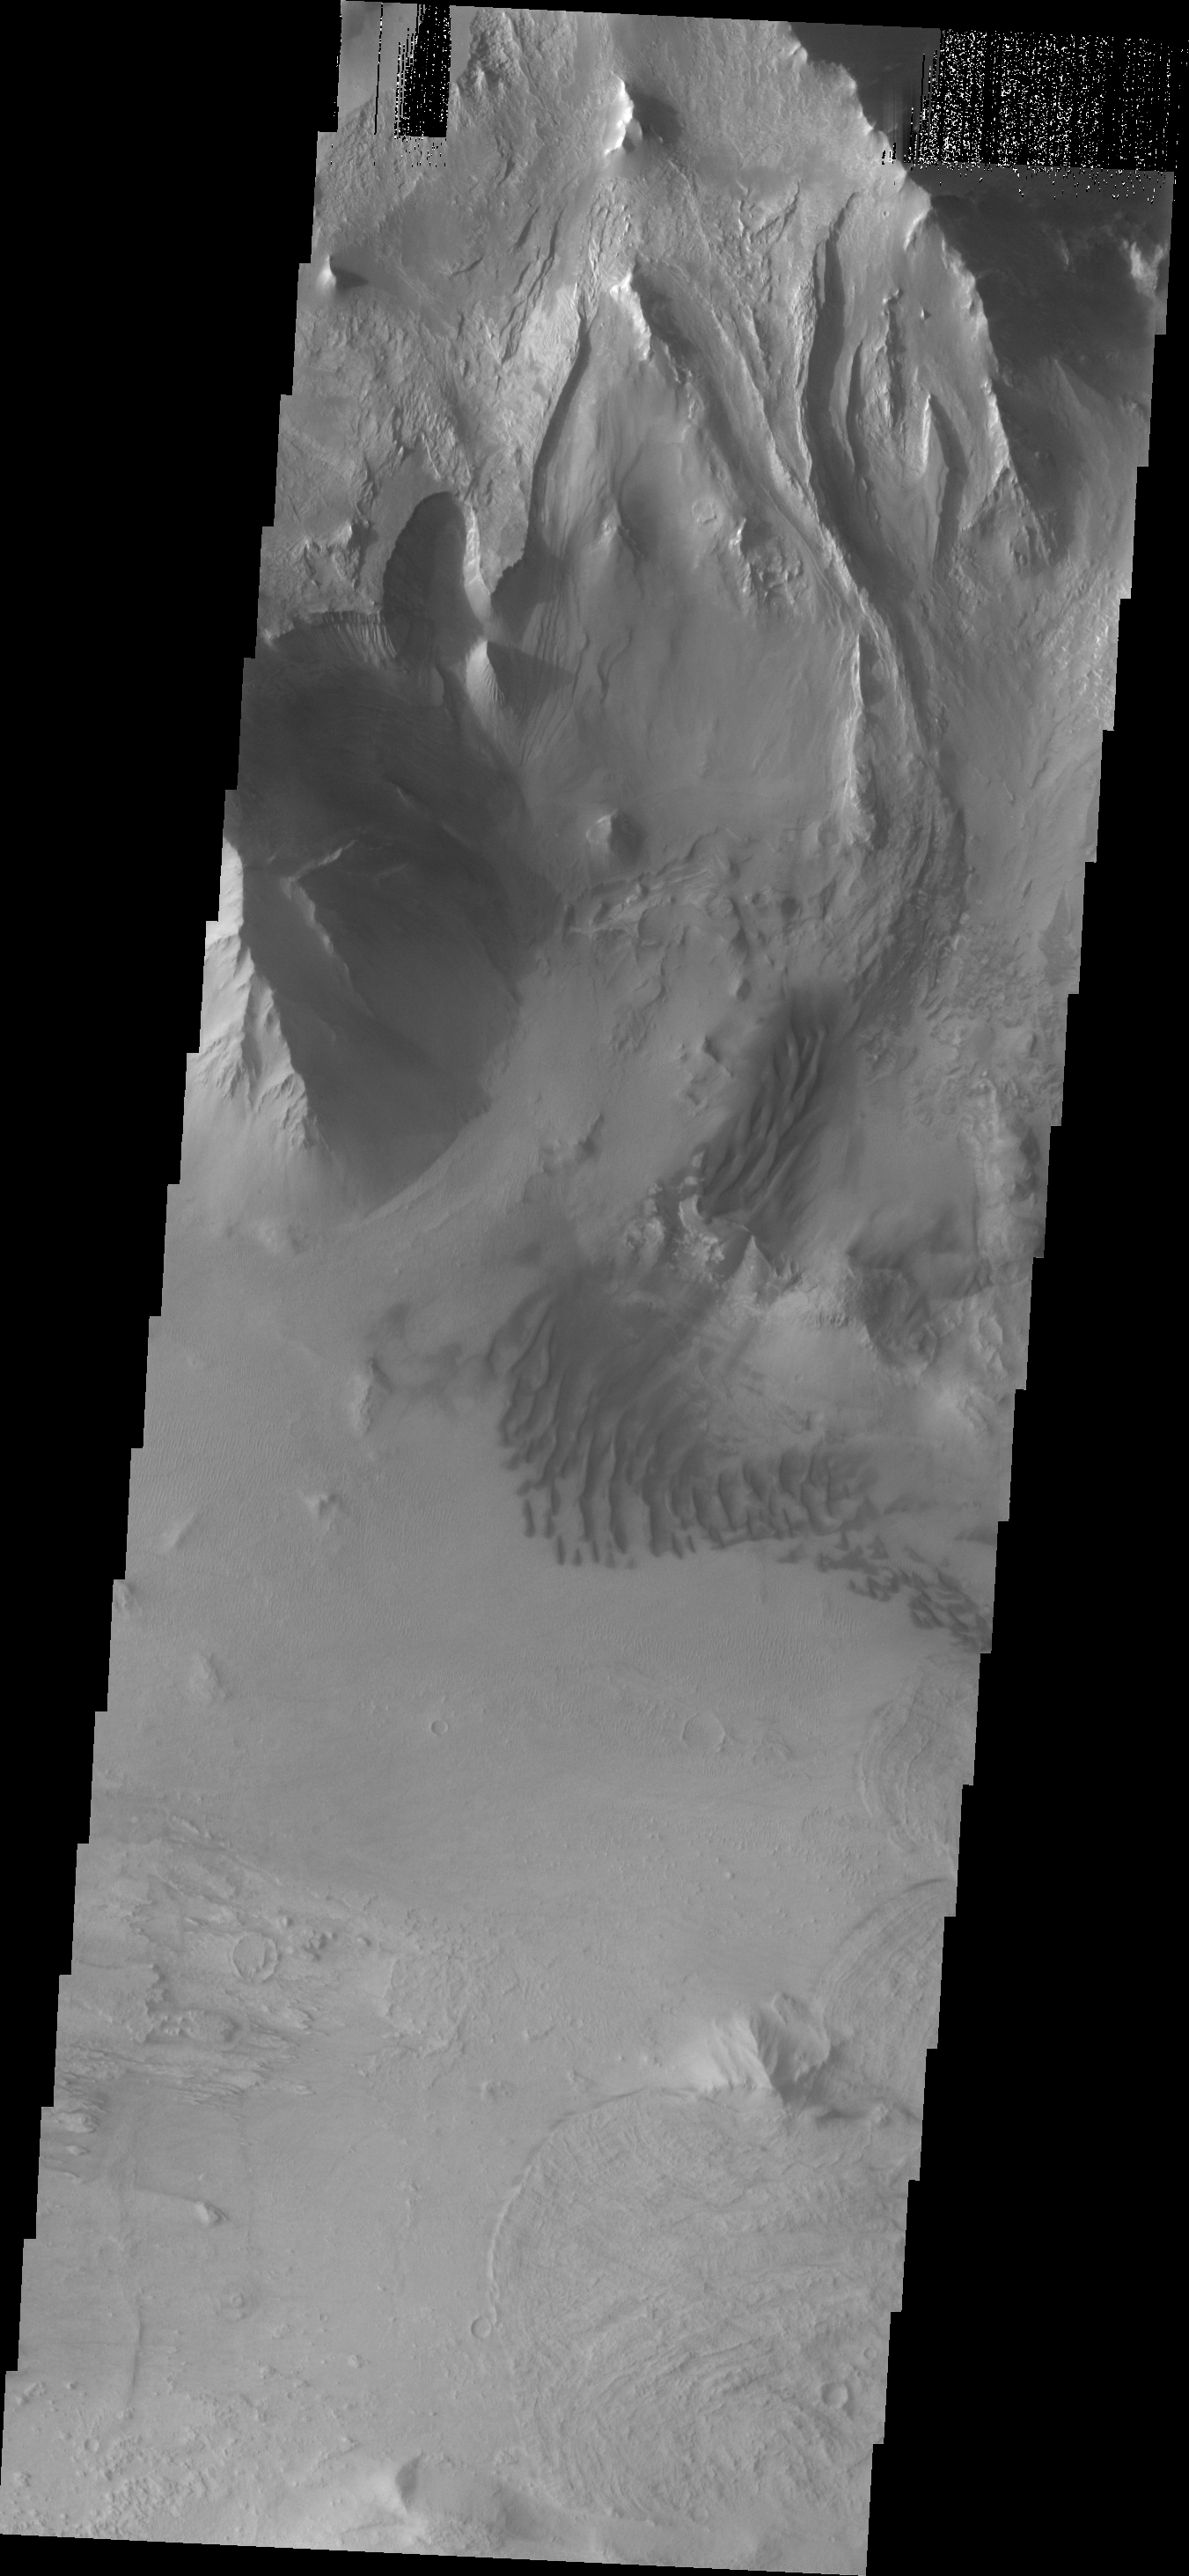

Melas Chasma

This VIS image shows the northern wall of Melas Chasma near Ophir Labes. Note the landslide deposits on the bottom right side of the image.

Image information: VIS instrument. Latitude -10.5N, Longitude 290.9E. 18 meter/pixel resolution.

Please see the THEMIS Data Citation Note for details on crediting THEMIS images.

Note: this THEMIS visual image has not been radiometrically nor geometrically calibrated for this preliminary release. An empirical correction has been performed to remove instrumental effects. A linear shift has been applied in the cross-track and down-track direction to approximate spacecraft and planetary motion. Fully calibrated and geometrically projected images will be released through the Planetary Data System in accordance with Project policies at a later time.

NASA’s Jet Propulsion Laboratory manages the 2001 Mars Odyssey mission for NASA’s Office of Space Science, Washington, D.C. The Thermal Emission Imaging System (THEMIS) was developed by Arizona State University, Tempe, in collaboration with Raytheon Santa Barbara Remote Sensing. The THEMIS investigation is led by Dr. Philip Christensen at Arizona State University. Lockheed Martin Astronautics, Denver, is the prime contractor for the Odyssey project, and developed and built the orbiter. Mission operations are conducted jointly from Lockheed Martin and from JPL, a division of the California Institute of Technology in Pasadena.

Credit: NASA/JPL/ASU